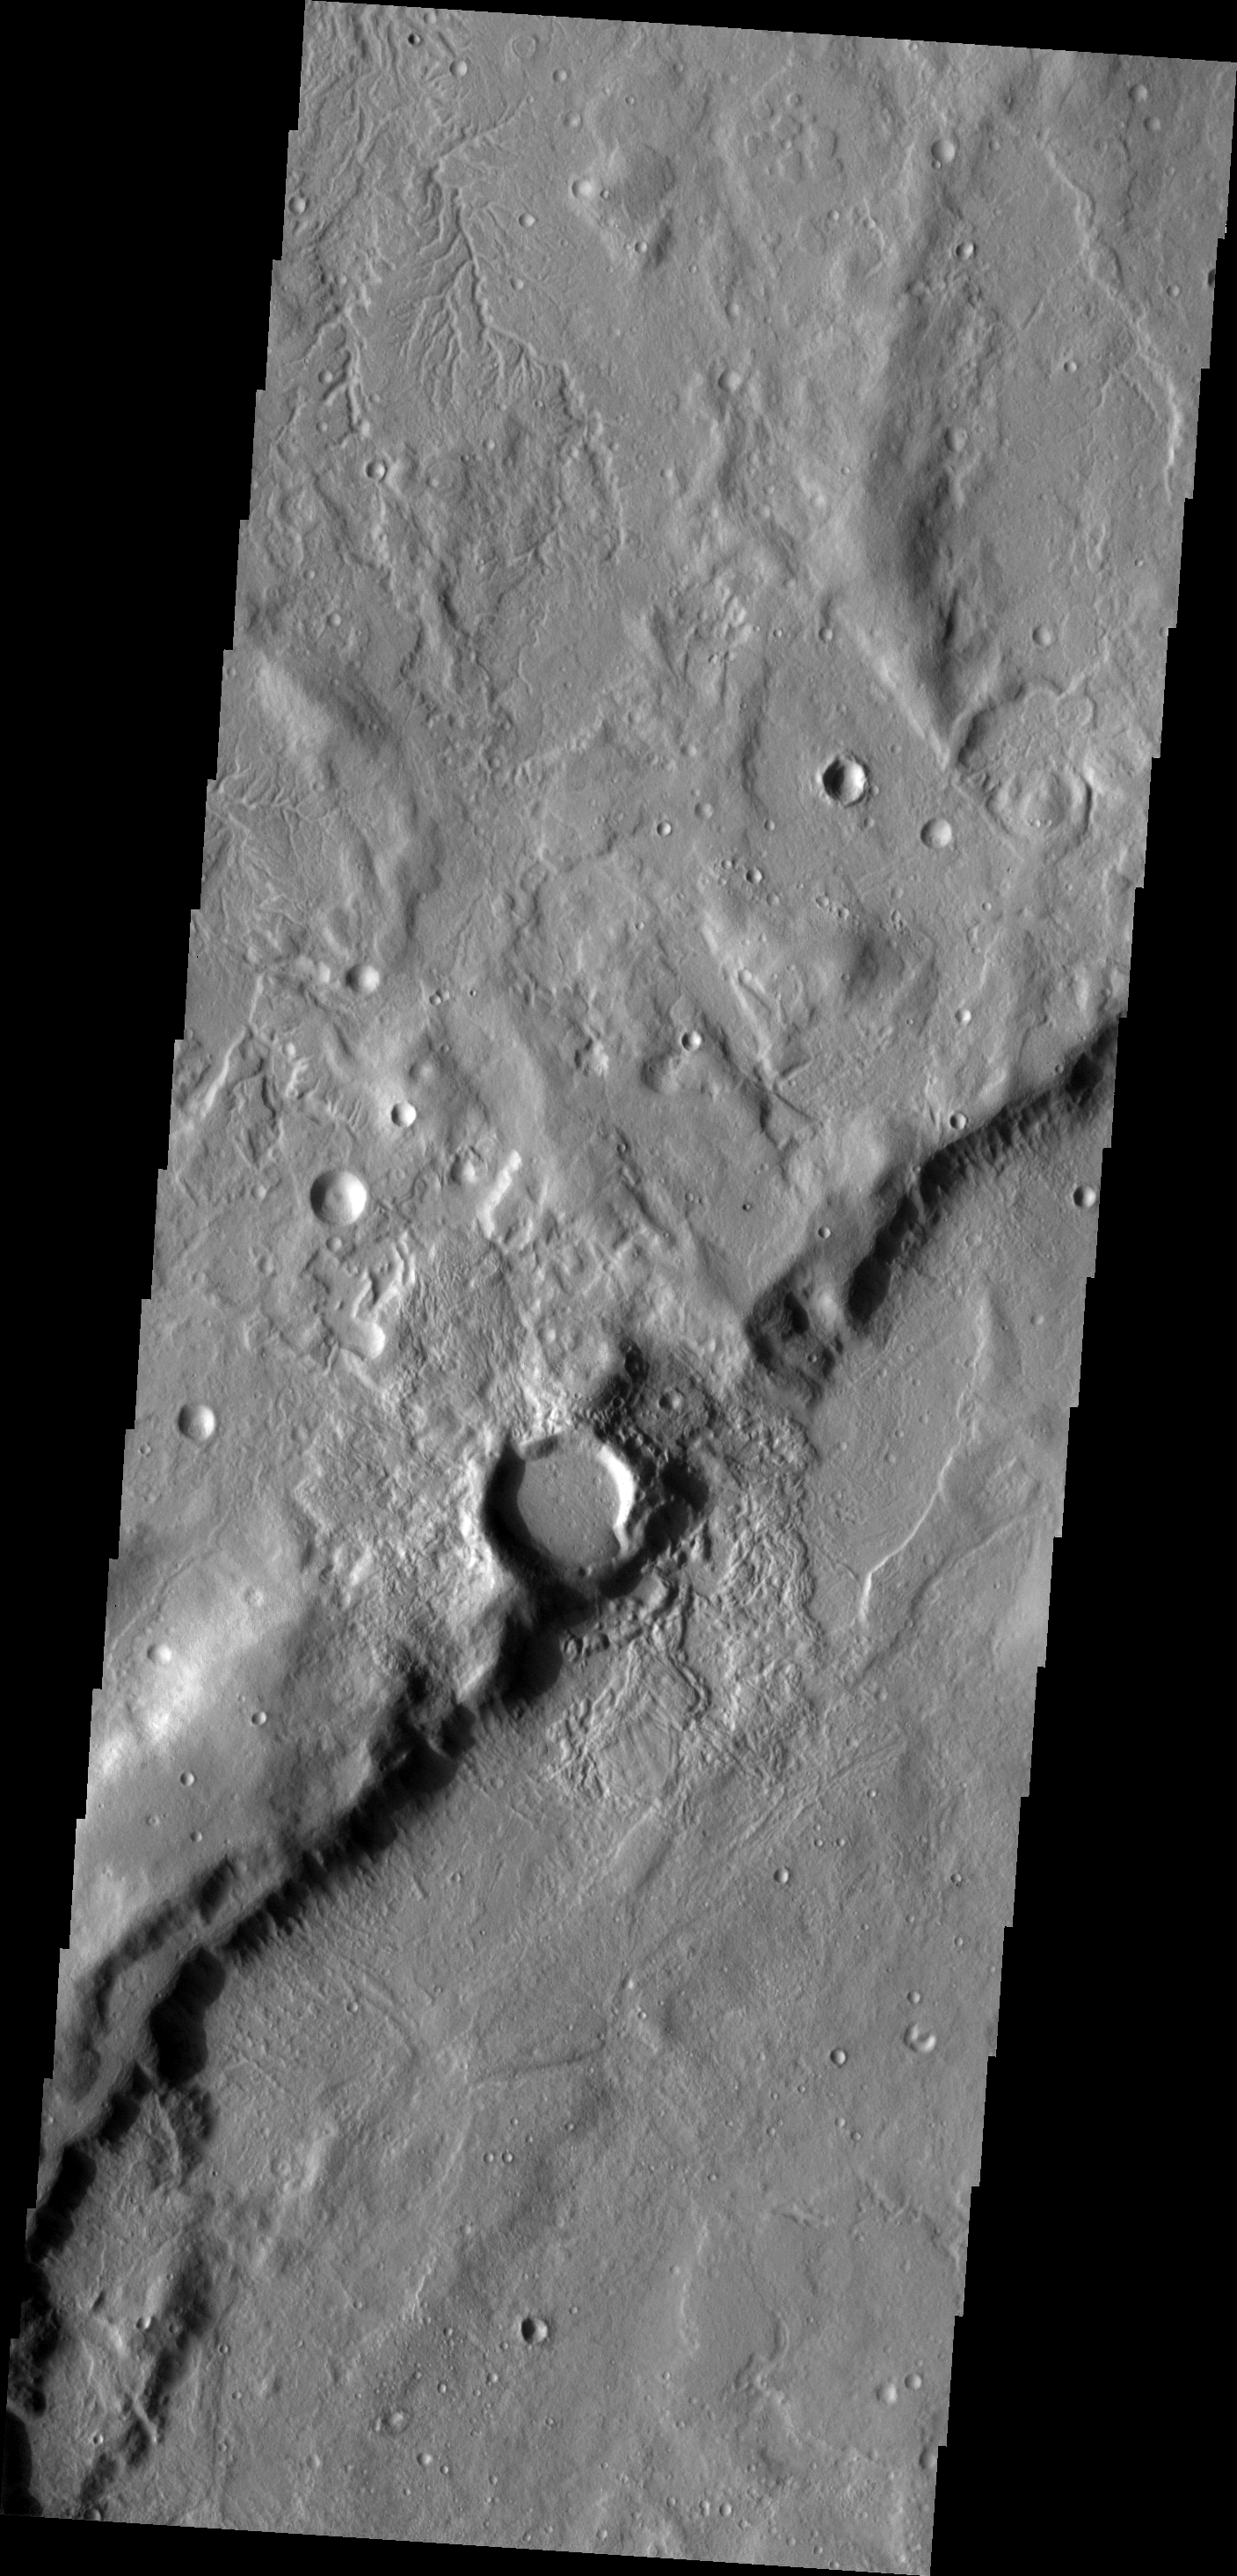

Channel

This small channel system is located on the outer rim of Sytinskaya Crater.

Image information: VIS instrument. Latitude 43.1N, Longitude 306.4E. 19 meter/pixel resolution.

Please see the THEMIS Data Citation Note for details on crediting THEMIS images.

Note: this THEMIS visual image has not been radiometrically nor geometrically calibrated for this preliminary release. An empirical correction has been performed to remove instrumental effects. A linear shift has been applied in the cross-track and down-track direction to approximate spacecraft and planetary motion. Fully calibrated and geometrically projected images will be released through the Planetary Data System in accordance with Project policies at a later time.

NASA’s Jet Propulsion Laboratory manages the 2001 Mars Odyssey mission for NASA’s Office of Space Science, Washington, D.C. The Thermal Emission Imaging System (THEMIS) was developed by Arizona State University, Tempe, in collaboration with Raytheon Santa Barbara Remote Sensing. The THEMIS investigation is led by Dr. Philip Christensen at Arizona State University. Lockheed Martin Astronautics, Denver, is the prime contractor for the Odyssey project, and developed and built the orbiter. Mission operations are conducted jointly from Lockheed Martin and from JPL, a division of the California Institute of Technology in Pasadena.

Credit: NASA/JPL/ASU